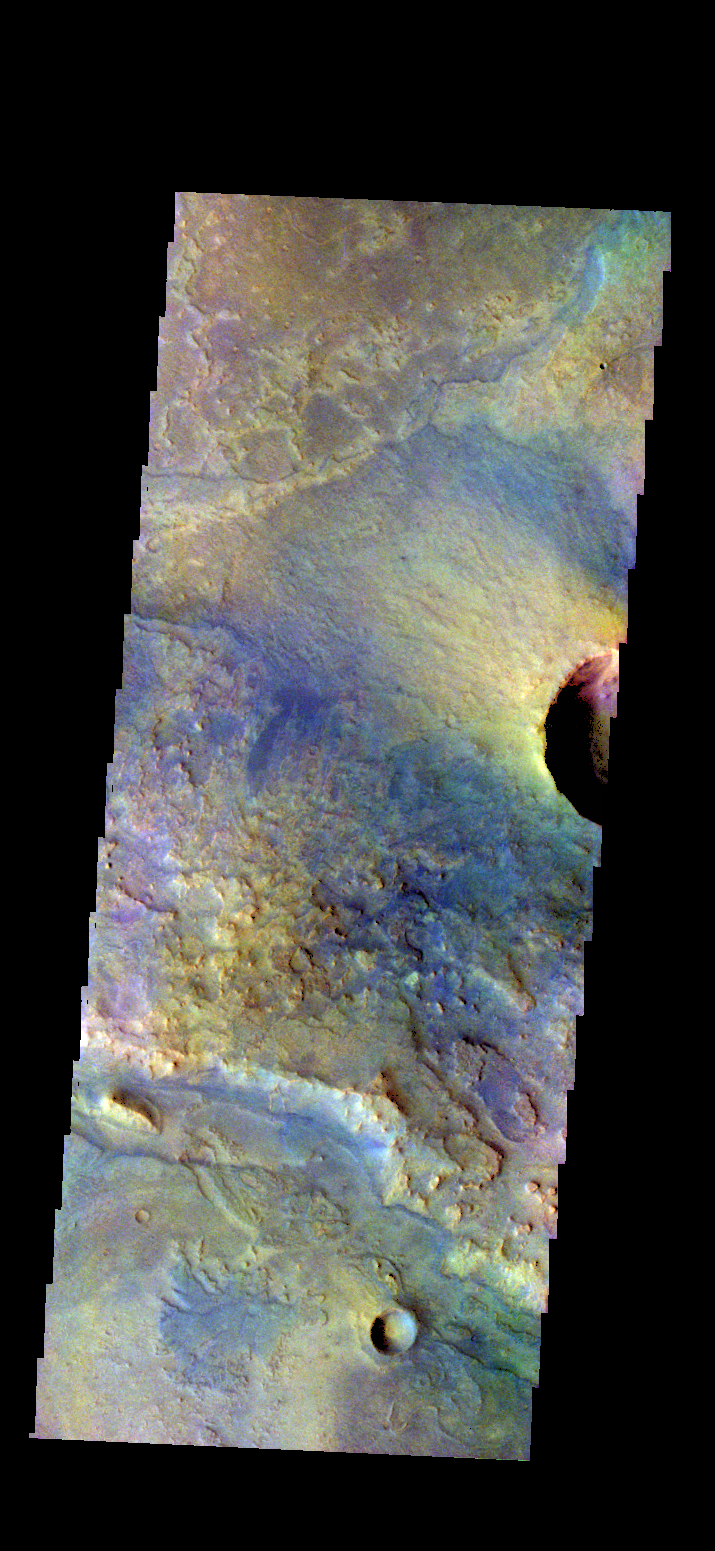

Antoniadi Crater – False Color

The THEMIS camera contains 5 filters. The data from different filters can be combined in multiple ways to create a false color image. These false color images may reveal subtle variations of the surface not easily identified in a single bad image. Today’s false color image shows part of the floor of Antoniadi Crater.

Credit: NASA/JPL-Caltech/ASU